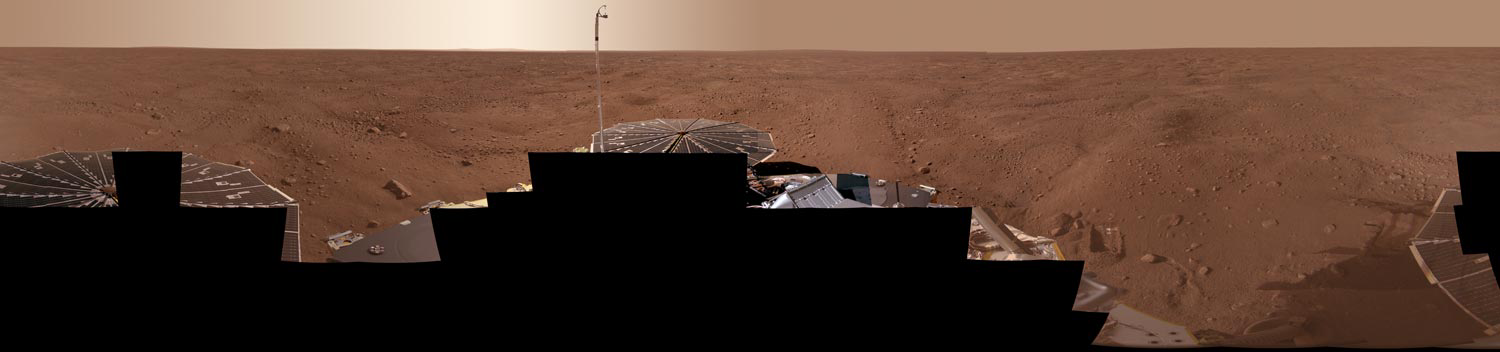

Full-Circle Color Panorama of Phoenix Landing Site on Northern Mars

This view combines more than 400 images taken during the first several weeks after NASA’s Phoenix Mars Lander arrived on an arctic plain at 68.22 degrees north latitude, 234.25 degrees east longitude on Mars.

The full-circle panorama in approximately true color shows the polygonal patterning of ground at the landing area, similar to patterns in permafrost areas on Earth. The center of the image is the westward part of the scene. Trenches where Phoenix’s robotic arm has been exposing subsurface material are visible in the right half of the image. The spacecraft’s meteorology mast, topped by the telltale wind gauge, extends into the sky portion of the panorama.

This view comprises more than 100 different camera pointings, with images taken through three different filters at each pointing. It is presented here as a cylindrical projection.

The Phoenix Mission is led by the University of Arizona, Tucson, on behalf of NASA. Project management of the mission is by NASA’s Jet Propulsion Laboratory, Pasadena, Calif. Spacecraft development is by Lockheed Martin Space Systems, Denver.

Photojournal Note: As planned, the Phoenix lander, which landed May 25, 2008 23:53 UTC, ended communications in November 2008, about six months after landing, when its solar panels ceased operating in the dark Martian winter.

Credit: NASA/JPL-Caltech/University of Arizona/Texas A&M University